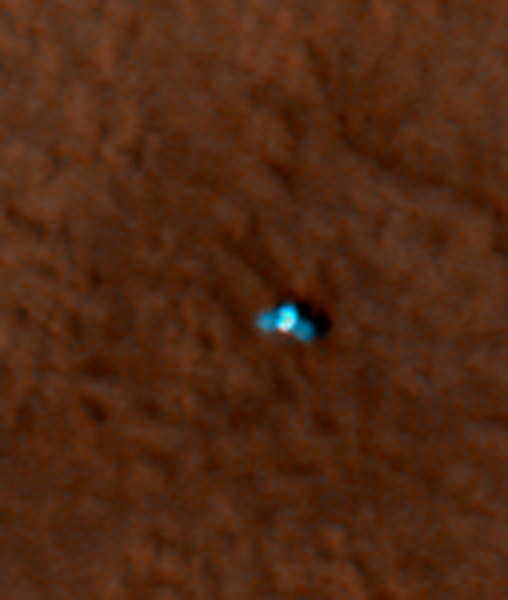

Color Image of Phoenix Lander on Mars Surface

This is an enhanced-color image from Mars Reconnaissance Orbiter’s High Resolution Imaging Science Experiment (HiRISE) camera. It shows the Phoenix lander with its solar panels deployed on the Mars surface. The spacecraft appears more blue than it would in reality.

The blue/green and red filters on the HiRISE camera were used to make this picture.

The Phoenix Mission is led by the University of Arizona, Tucson, on behalf of NASA. Project management of the mission is by NASA’s Jet Propulsion Laboratory, Pasadena, Calif. Spacecraft development is by Lockheed Martin Space Systems, Denver.

Photojournal Note: As planned, the Phoenix lander, which landed May 25, 2008 23:53 UTC, ended communications in November 2008, about six months after landing, when its solar panels ceased operating in the dark Martian winter.

Credit: NASA/JPL-Caltech/University of Arizona